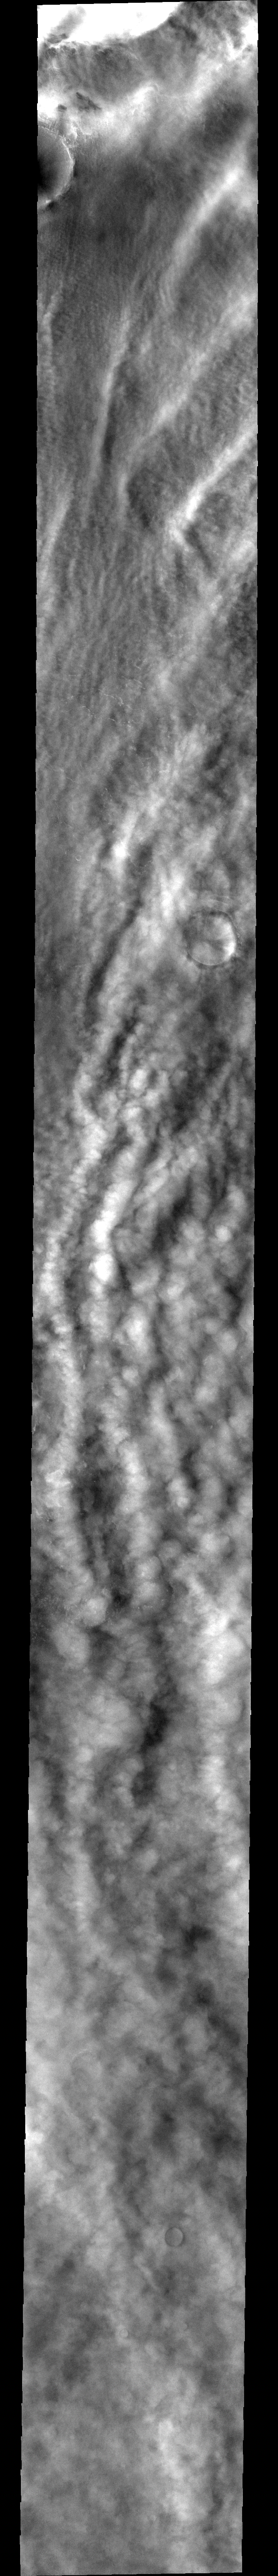

Cloudy Pole

This image shows clouds and one of the many storm fronts common in the north polar region during spring and early summer. Note the linear nature of the clouds towards the top of the image, and the appearance of a large crater barely visible beneath the cloud cover.

Image information: VIS instrument. Latitude 75, Longitude 194 East (166 West). 40 meter/pixel resolution.

Note: this THEMIS visual image has not been radiometrically nor geometrically calibrated for this preliminary release. An empirical correction has been performed to remove instrumental effects. A linear shift has been applied in the cross-track and down-track direction to approximate spacecraft and planetary motion. Fully calibrated and geometrically projected images will be released through the Planetary Data System in accordance with Project policies at a later time.

NASA’s Jet Propulsion Laboratory manages the 2001 Mars Odyssey mission for NASA’s Office of Space Science, Washington, D.C. The Thermal Emission Imaging System (THEMIS) was developed by Arizona State University, Tempe, in collaboration with Raytheon Santa Barbara Remote Sensing. The THEMIS investigation is led by Dr. Philip Christensen at Arizona State University. Lockheed Martin Astronautics, Denver, is the prime contractor for the Odyssey project, and developed and built the orbiter. Mission operations are conducted jointly from Lockheed Martin and from JPL, a division of the California Institute of Technology in Pasadena.

Credit: NASA/JPL/Arizona State University